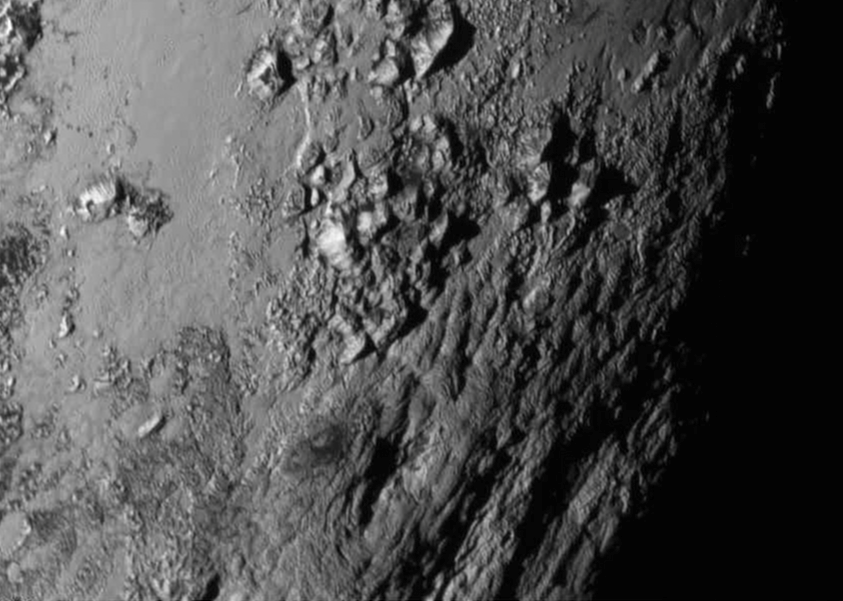

First Ever High Resolution View of Pluto's Surface

New close-up images of a region near Pluto’s equator reveal a giant surprise: a range of youthful mountains rising as high as 11,000 feet (3,500 meters) above the surface of the icy body. The mountains likely formed no more than 100 million years ago -- mere youngsters relative to the 4.56-billion-year age of the solar system -- and may still be in the process of building, says Jeff Moore of New Horizons’ Geology, Geophysics and Imaging Team (GGI). That suggests the close-up region, which covers less than one percent of Pluto’s surface, may still be geologically active today. Moore and his colleagues base the youthful age estimate on the lack of craters in this scene. Like the rest of Pluto, this region would presumably have been pummeled by space debris for billions of years and would have once been heavily cratered -- unless recent activity had given the region a facelift, erasing those pockmarks. “This is one of the youngest surfaces we’ve ever seen in the solar system,” says Moore. Unlike the icy moons of giant planets, Pluto cannot be heated by gravitational interactions with a much larger planetary body. Some other process must be generating the mountainous landscape. “This may cause us to rethink what powers geological activity on many other icy worlds,” says GGI deputy team leader John Spencer of the Southwest Research Institute in Boulder, Colo. The mountains are probably composed of Pluto’s water-ice “bedrock.” Although methane and nitrogen ice covers much of the surface of Pluto, these materials are not strong enough to build the mountains. Instead, a stiffer material, most likely water-ice, created the peaks. “At Pluto’s temperatures, water-ice behaves more like rock,” said deputy GGI lead Bill McKinnon of Washington University, St. Louis. The close-up image was taken about 1.5 hours before New Horizons closest approach to Pluto, when the craft was 478,000 miles (770,000 kilometers) from the surface of the planet. The image easily resolves structures smaller than a mile across.

Credit: NASA-JHUAPL-SwRI